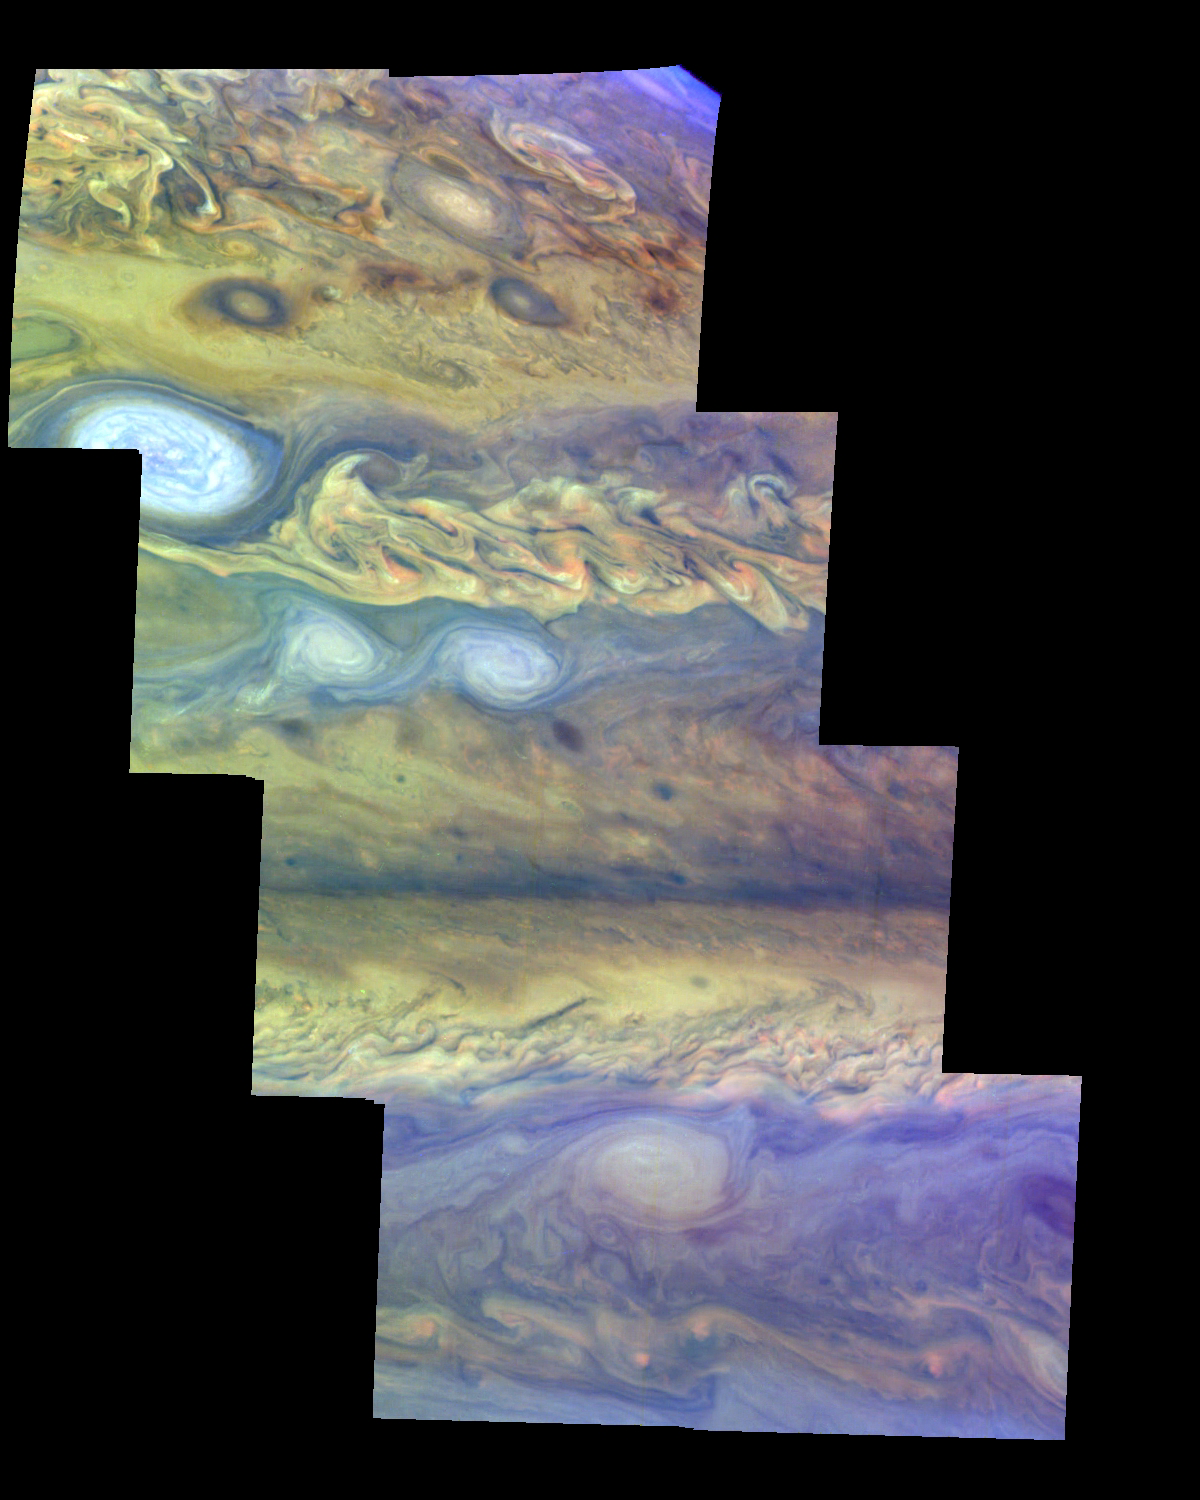

Jupiter’s Northern Hemisphere in False Color (Time Set 2)

Mosaic of Jupiter’s northern hemisphere between 10 and 50 degrees latitude. Jupiter’s atmospheric circulation is dominated by alternating eastward and westward jets from equatorial to polar latitudes. The direction and speed of these jets in part determine the color and texture of the clouds seen in this mosaic. Also visible are several other common Jovian cloud features, including large white ovals, bright spots, dark spots, interacting vortices, and turbulent chaotic systems. The north-south dimension of each of the two interacting vortices in the upper half of the mosaic is about 3500 kilometers.

This mosaic uses the Galileo imaging camera’s three near-infrared wavelengths (756 nanometers, 727 nanometers, and 889 nanometers displayed in red, green, and blue) to show variations in cloud height and thickness. Light blue clouds are high and thin, reddish clouds are deep, and white clouds are high and thick. The clouds and haze over the ovals are high, extending into Jupiter’s stratosphere. Dark purple most likely represents a high haze overlying a clear deep atmosphere. Galileo is the first spacecraft to distinguish cloud layers on Jupiter.

North is at the top. The images are projected on a sphere, with features being foreshortened towards the north. The smallest resolved features are tens of kilometers in size. These images were taken on April 3, 1997, at a range of 1.4 million kilometers by the Solid State Imaging system (CCD) on NASA’s Galileo spacecraft.

The Jet Propulsion Laboratory, Pasadena, CA manages the mission for NASA’s Office of Space Science, Washington, DC.

Credit: NASA/JPL-Caltech